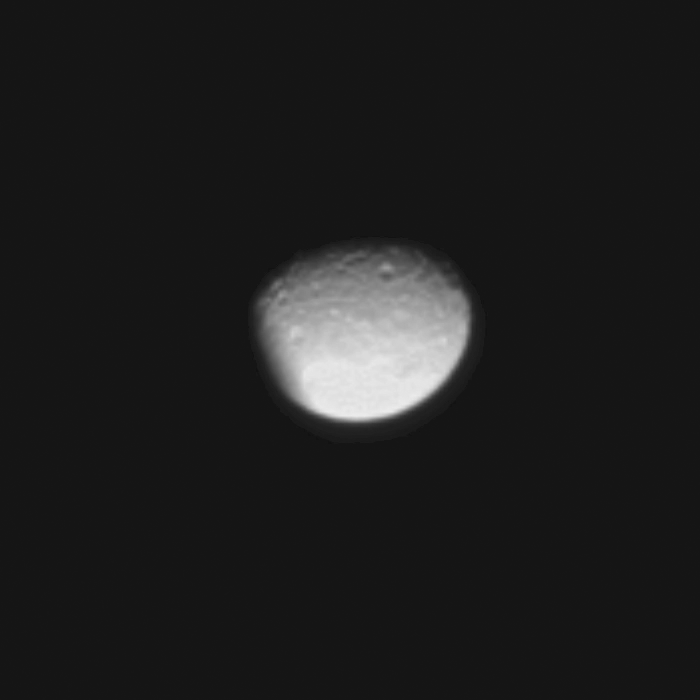

Eclipsing Mimas

As the moon Enceladus eclipses its neighbor Mimas, Cassini records a scene possible only around the time of Saturn’s approaching equinox.

Seven images, each taken about 30 seconds apart, were combined to create this movie which shows the shadow of Enceladus (504 kilometers, or 313 miles, across) darkening Mimas (396 kilometers, or 246 miles, across). Although Saturn has eclipsed moons in previous images (see PIA11143 and PIA11508), this is the first time Cassini has imaged one of Saturn’s moons being eclipsed by another moon rather than the planet. The novel illumination geometry created as the Saturnian system approaches equinox means that during this time moons orbiting in or near the plane of Saturn’s equatorial rings can cast shadows onto the rings and onto each other.

To learn more about this special time and to see a movie of a moon’s shadow moving across the rings, see PIA11651.

The images were taken in visible light with the Cassini spacecraft narrow-angle camera on May 13, 2009. The view was obtained at a distance of approximately 1.3 million kilometers (808,000 miles) from Mimas and at a Sun-Mimas-spacecraft, or phase, angle of 43 degrees. Image scale is 8 kilometers (5 miles) per pixel.

The Cassini-Huygens mission is a cooperative project of NASA, the European Space Agency and the Italian Space Agency. The Jet Propulsion Laboratory, a division of the California Institute of Technology in Pasadena, manages the mission for NASA’s Science Mission Directorate, Washington, D.C. The Cassini orbiter and its two onboard cameras were designed, developed and assembled at JPL. The imaging operations center is based at the Space Science Institute in Boulder, Colo.

Credit: NASA/JPL/Space Science Institute